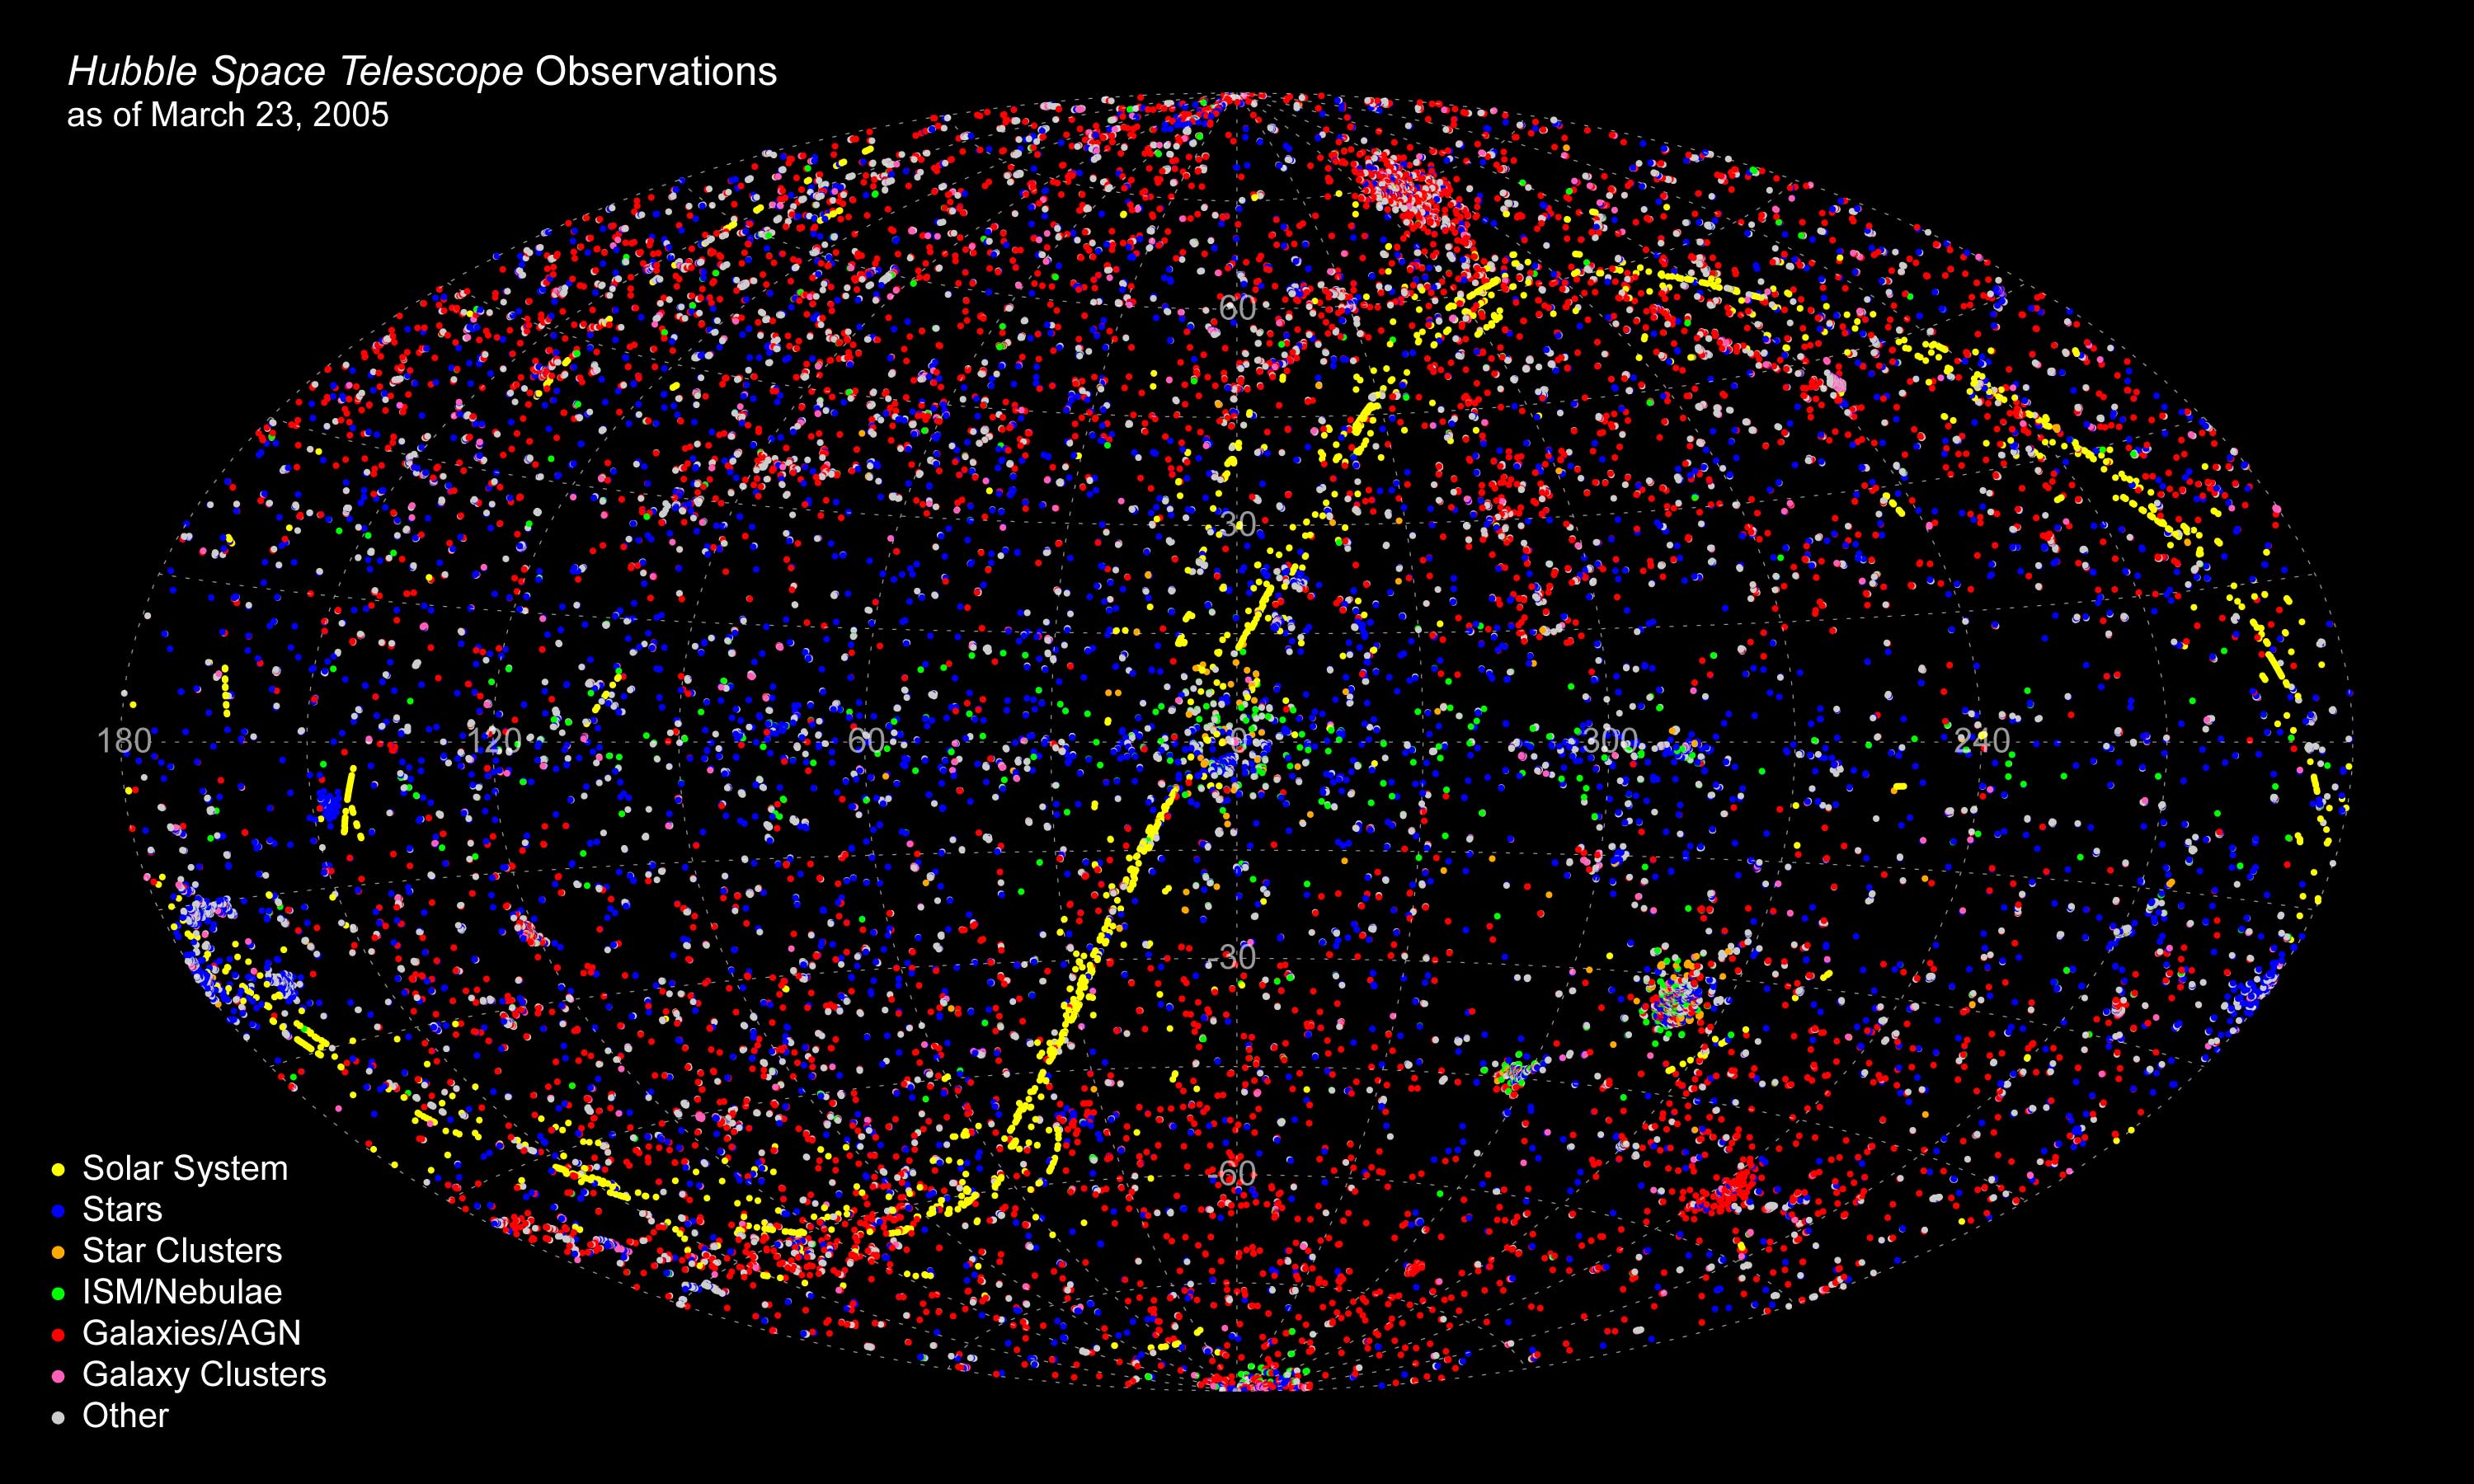

All-Sky Plot of All HST Observations as of Mar. 23, 2005

In its 15 years of viewing the sky, NASA's Hubble Space Telescope has taken more than 700,000 exposures and probed more than 22,000 celestial targets as represented by the different colored dots in this map of the sky. All data from April 1990 through March 2005 are represented here. Solar system objects are shown as yellow dots; stars are blue; star clusters are orange; nebulae are green; galaxies are red; galaxy clusters are pink; and other targets such as the Hubble Ultra Deep Field and the Great Observatories Origins Deep Survey are the white dots.

Credit: NASA, ESA, and R. Thompson (CSC/STScI)